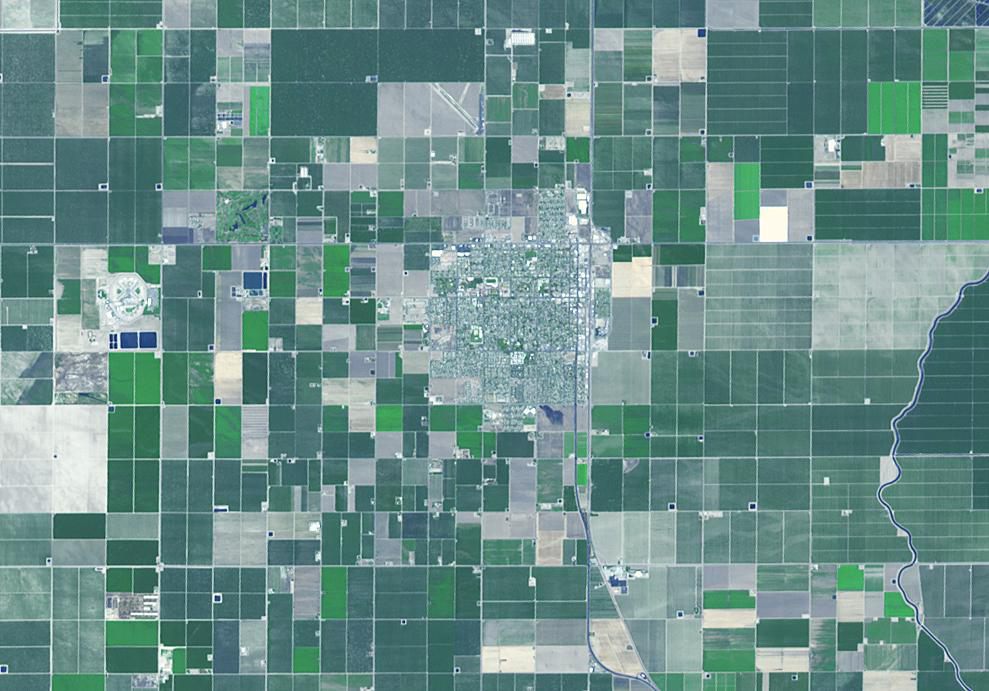

Wasco, California

Wasco, California advertises itself as the “Rose Capital of the World,” producing 55% of the rose bushes sold in the United States. Located in the central San Joaquin Valley, Wasco attracted rose producers in the 1960s, when southern California fields were sold for housing developments. Today, over 8000 acres are devoted to cultivation of existing and new varieties of roses, shipped to every state in the US and all over the world. The image covers an area of 10.4 x 15.8 km, was acquired July 10, 2011, and is located near 35.6 degrees north latitude, 119.3 degrees west longitude.

With its 14 spectral bands from the visible to the thermal infrared wavelength region and its high spatial resolution of 15 to 90 meters (about 50 to 300 feet), ASTER images Earth to map and monitor the changing surface of our planet. ASTER is one of five Earth-observing instruments launched Dec. 18, 1999, on Terra. The instrument was built by Japan’s Ministry of Economy, Trade and Industry. A joint U.S./Japan science team is responsible for validation and calibration of the instrument and data products.

The broad spectral coverage and high spectral resolution of ASTER provides scientists in numerous disciplines with critical information for surface mapping and monitoring of dynamic conditions and temporal change. Example applications are: monitoring glacial advances and retreats; monitoring potentially active volcanoes; identifying crop stress; determining cloud morphology and physical properties; wetlands evaluation; thermal pollution monitoring; coral reef degradation; surface temperature mapping of soils and geology; and measuring surface heat balance.

The U.S. science team is located at NASA’s Jet Propulsion Laboratory, Pasadena, Calif. The Terra mission is part of NASA’s Science Mission Directorate, Washington, D.C.

Credit: NASA/GSFC/METI/ERSDAC/JAROS, and U.S./Japan ASTER Science Team